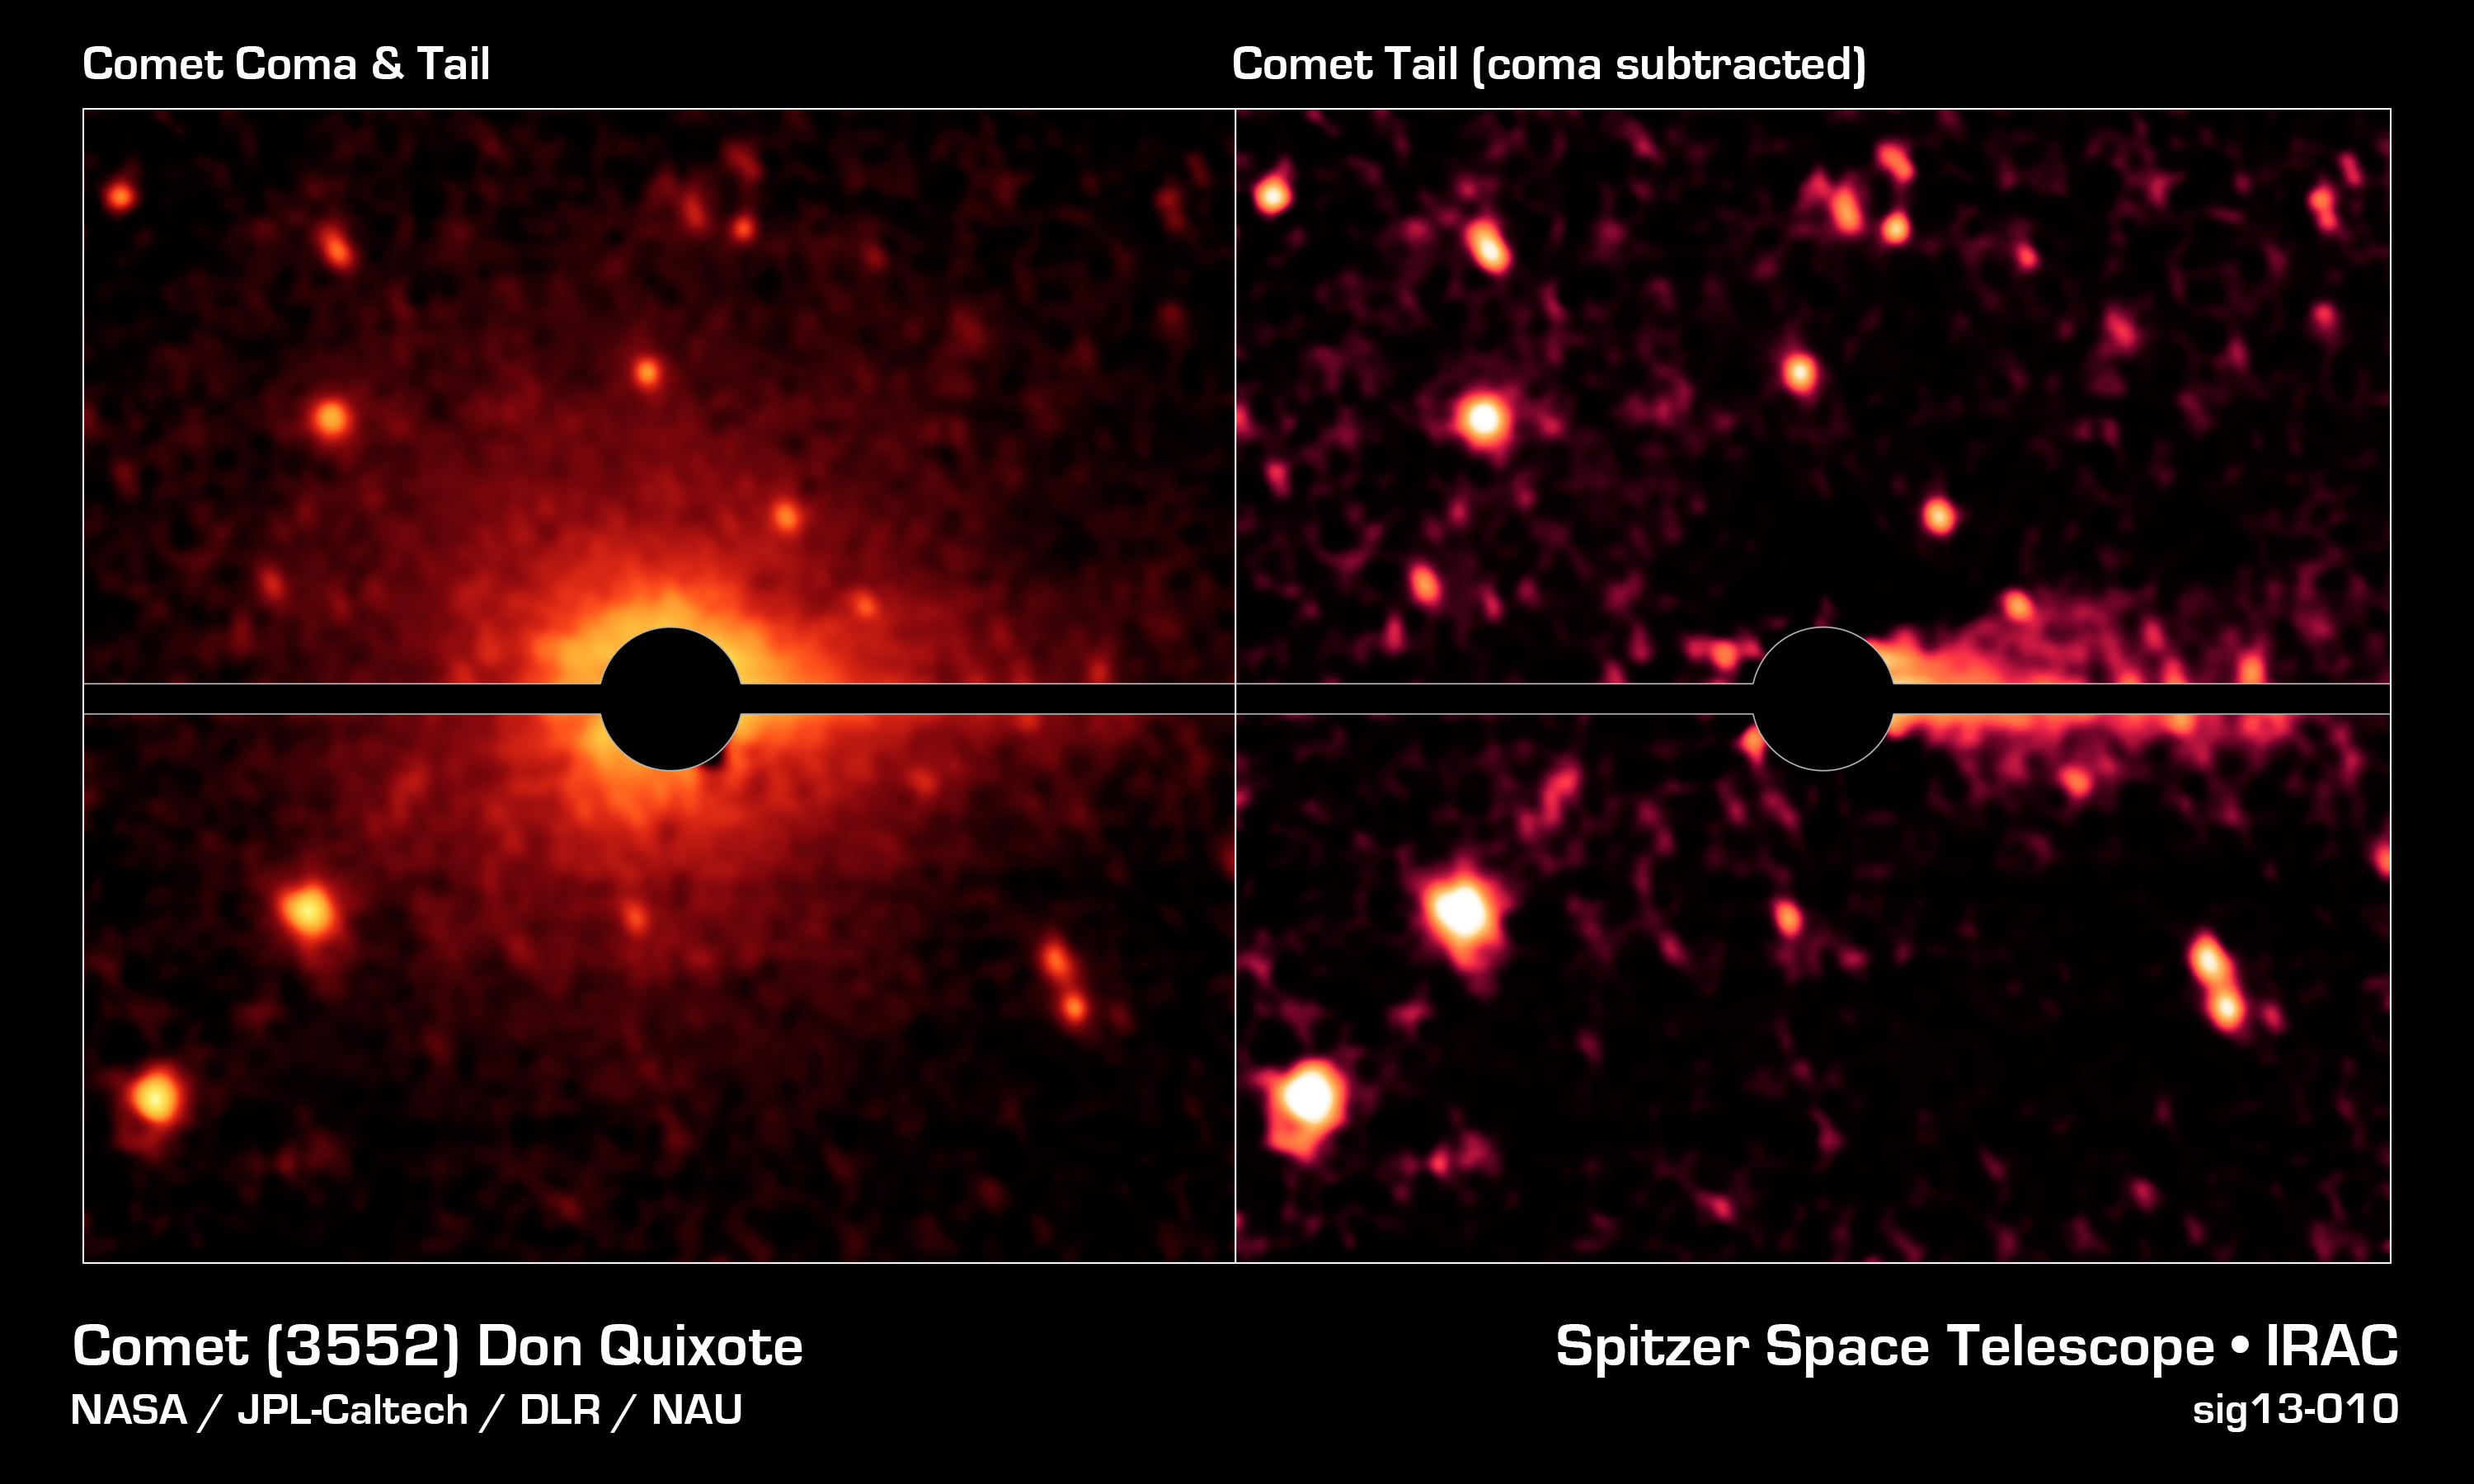

Spitzer Spies a Comet Coma and Tail

With the help of NASA's Spitzer Space Telescope, astronomers have discovered that what was thought to be a large asteroid called Don Quixote is in fact a comet.

The left image shows Don Quixote's coma and tail -- features of comets -- as revealed in infrared light by Spitzer. The coma appears as a faint glow around the center of the body, caused by dust and gas. The tail, which appears more clearly in the right image, points towards the right-hand side of Don Quixote, into the direction opposite of the sun.

The right image represents a more elaborate image processing step, in which the glow of the coma has been removed based on a model comet coma.

Bright speckles around Don Quixote are background stars; the horizontal bar covers image artifacts caused by the image processing.

Credit: NASA/JPL-Caltech/DLR/NAU